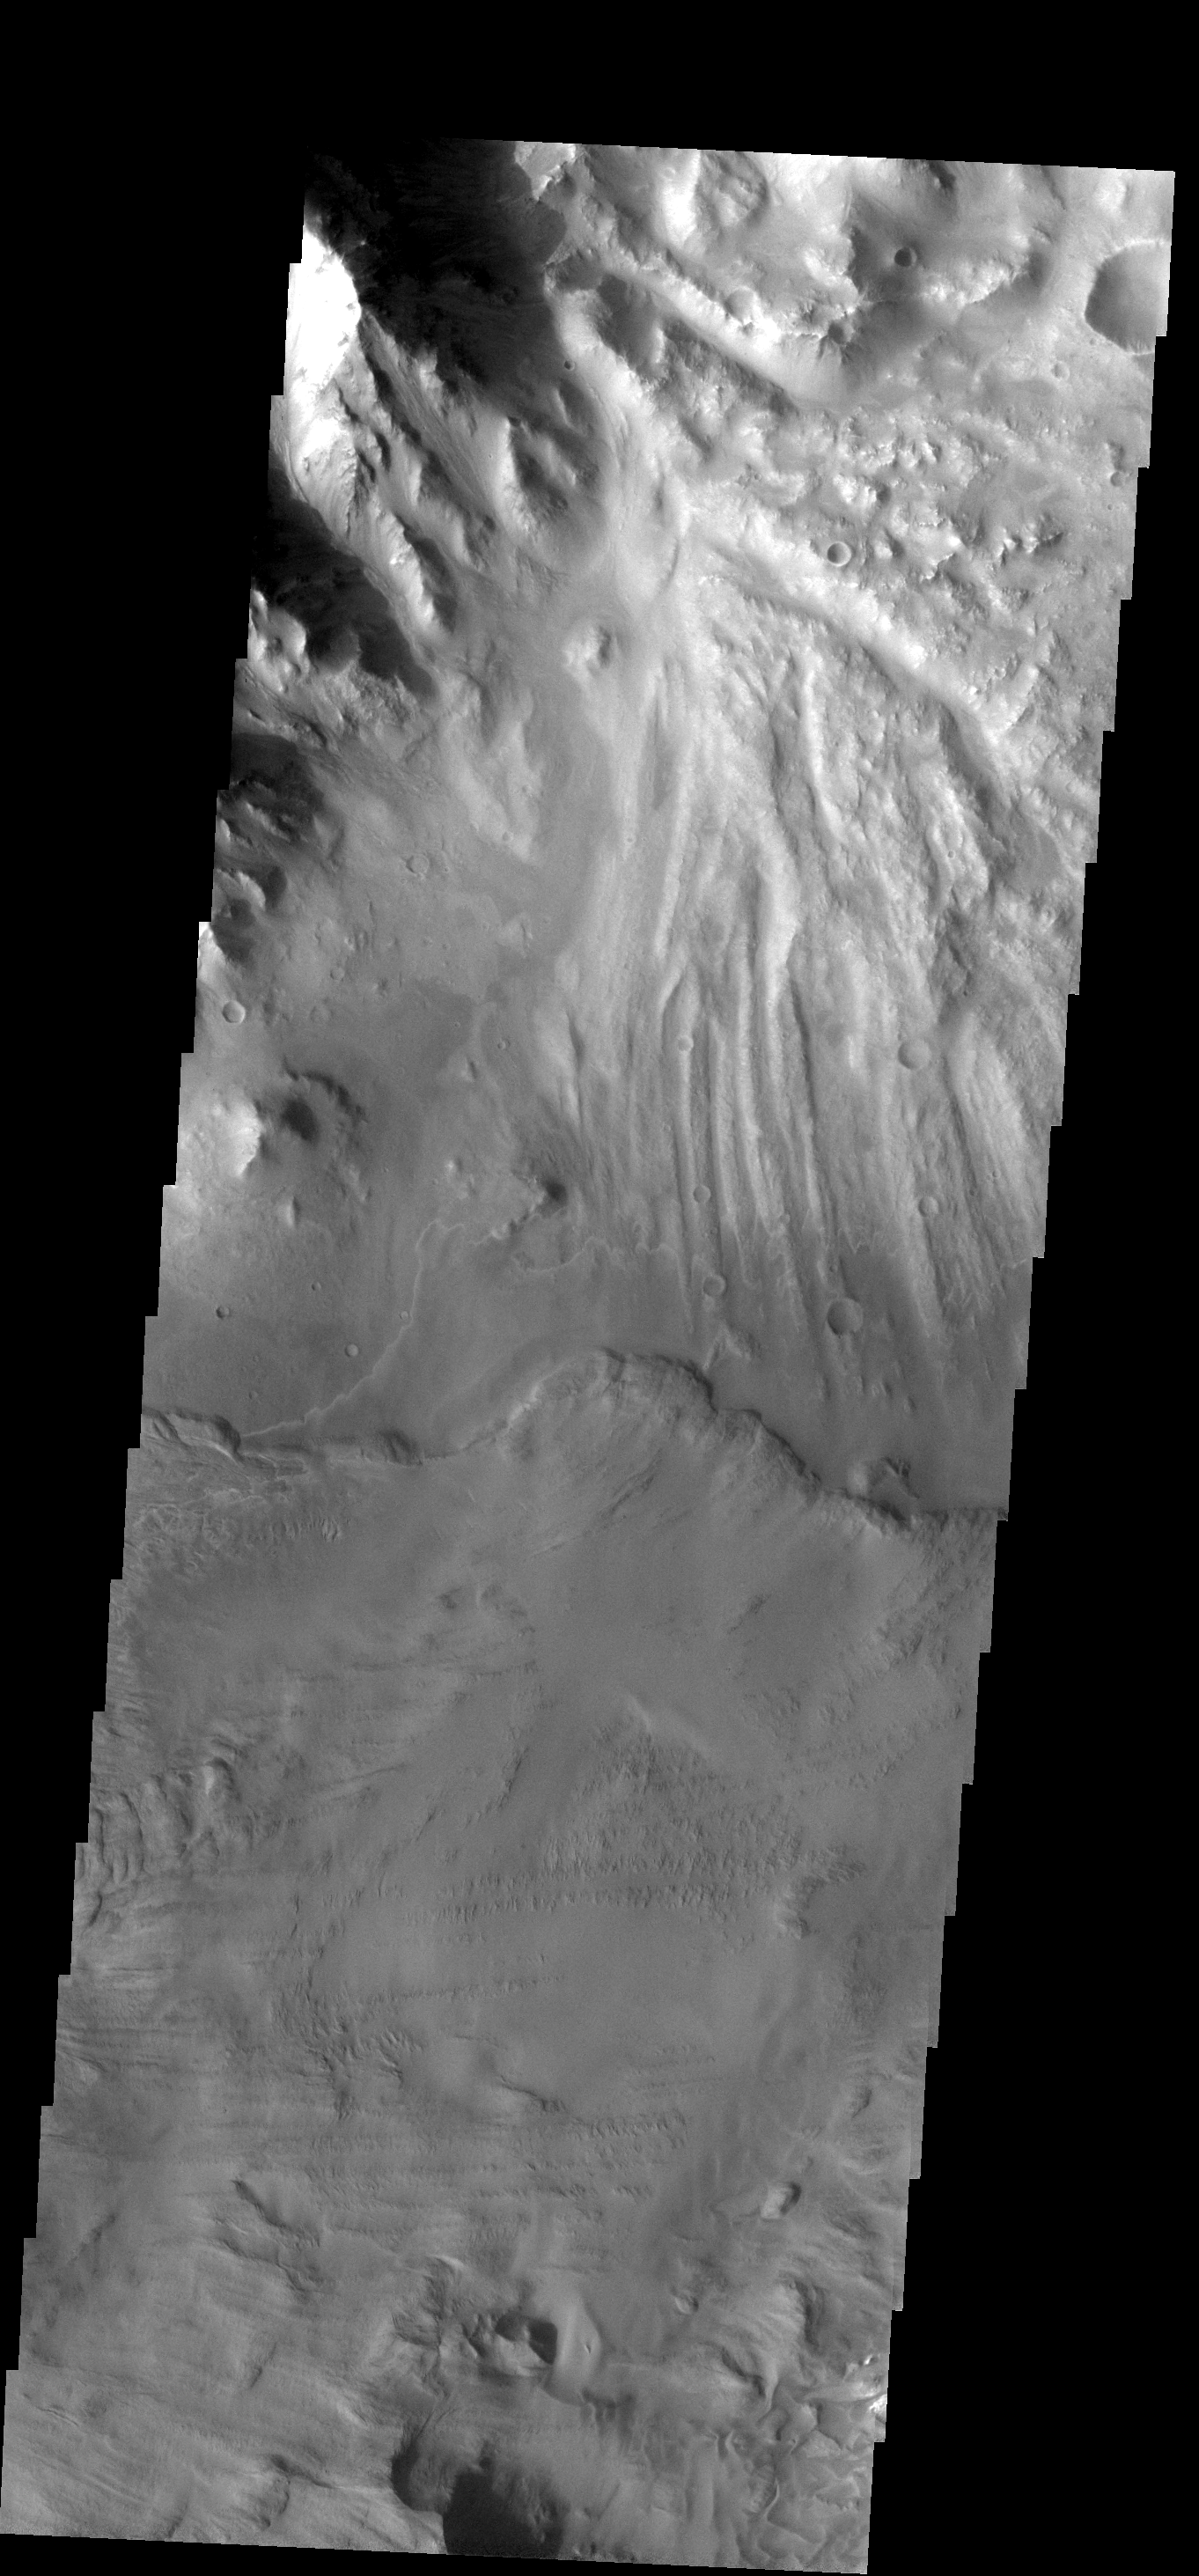

Ganges Landslide

Two large landslides dominate this image of part of Ganges Chasma. The eroded surface of an old landslide covers the north half of the image, while a more recent landslide occurs to the south.

Image information: VIS instrument. Latitude -6.7N, Longitude 310.4E. 17 meter/pixel resolution.

Note: this THEMIS visual image has not been radiometrically nor geometrically calibrated for this preliminary release. An empirical correction has been performed to remove instrumental effects. A linear shift has been applied in the cross-track and down-track direction to approximate spacecraft and planetary motion. Fully calibrated and geometrically projected images will be released through the Planetary Data System in accordance with Project policies at a later time.

NASA’s Jet Propulsion Laboratory manages the 2001 Mars Odyssey mission for NASA’s Office of Space Science, Washington, D.C. The Thermal Emission Imaging System (THEMIS) was developed by Arizona State University, Tempe, in collaboration with Raytheon Santa Barbara Remote Sensing. The THEMIS investigation is led by Dr. Philip Christensen at Arizona State University. Lockheed Martin Astronautics, Denver, is the prime contractor for the Odyssey project, and developed and built the orbiter. Mission operations are conducted jointly from Lockheed Martin and from JPL, a division of the California Institute of Technology in Pasadena.

Credit: NASA/JPL/ASU